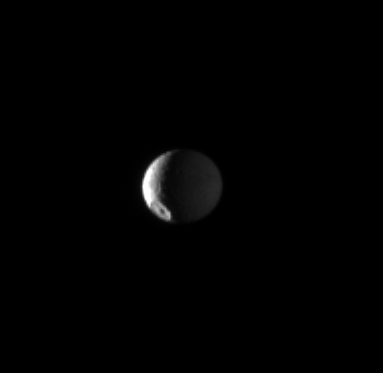

Highlighting Herschel

The Herschel crater dominates this view of Saturn’s moon Mimas.

The 130-kilometer, or 80-mile, wide crater is located in the middle latitudes of Mimas (396 kilometers, or 246 miles across).

The most brightly lit terrain seen here, lit by the sun, is on the leading hemisphere of the moon. Light reflected from Saturn dimly lights the other side of the moon. This view is centered on terrain at 37 degrees north latitude, 300 degrees west longitude. The north pole of Mimas lies on the terminator about a quarter of the way inward from the top of the image.

Scale in the original image was 10 kilometers (6 miles) per pixel. The image has been magnified by a factor of two and contrast-enhanced to aid visibility. The image was taken in visible light with the Cassini spacecraft narrow-angle camera on June 3, 2009. The view was obtained at a distance of approximately 1.7 million kilometers (1.1 million miles) from Mimas and at a Sun-Mimas-spacecraft, or phase, angle of 119 degrees.

The Cassini-Huygens mission is a cooperative project of NASA, the European Space Agency and the Italian Space Agency. The Jet Propulsion Laboratory, a division of the California Institute of Technology in Pasadena, manages the mission for NASA’s Science Mission Directorate, Washington, D.C. The Cassini orbiter and its two onboard cameras were designed, developed and assembled at JPL. The imaging operations center is based at the Space Science Institute in Boulder, Colo.

Credit: NASA/JPL/Space Science Institute